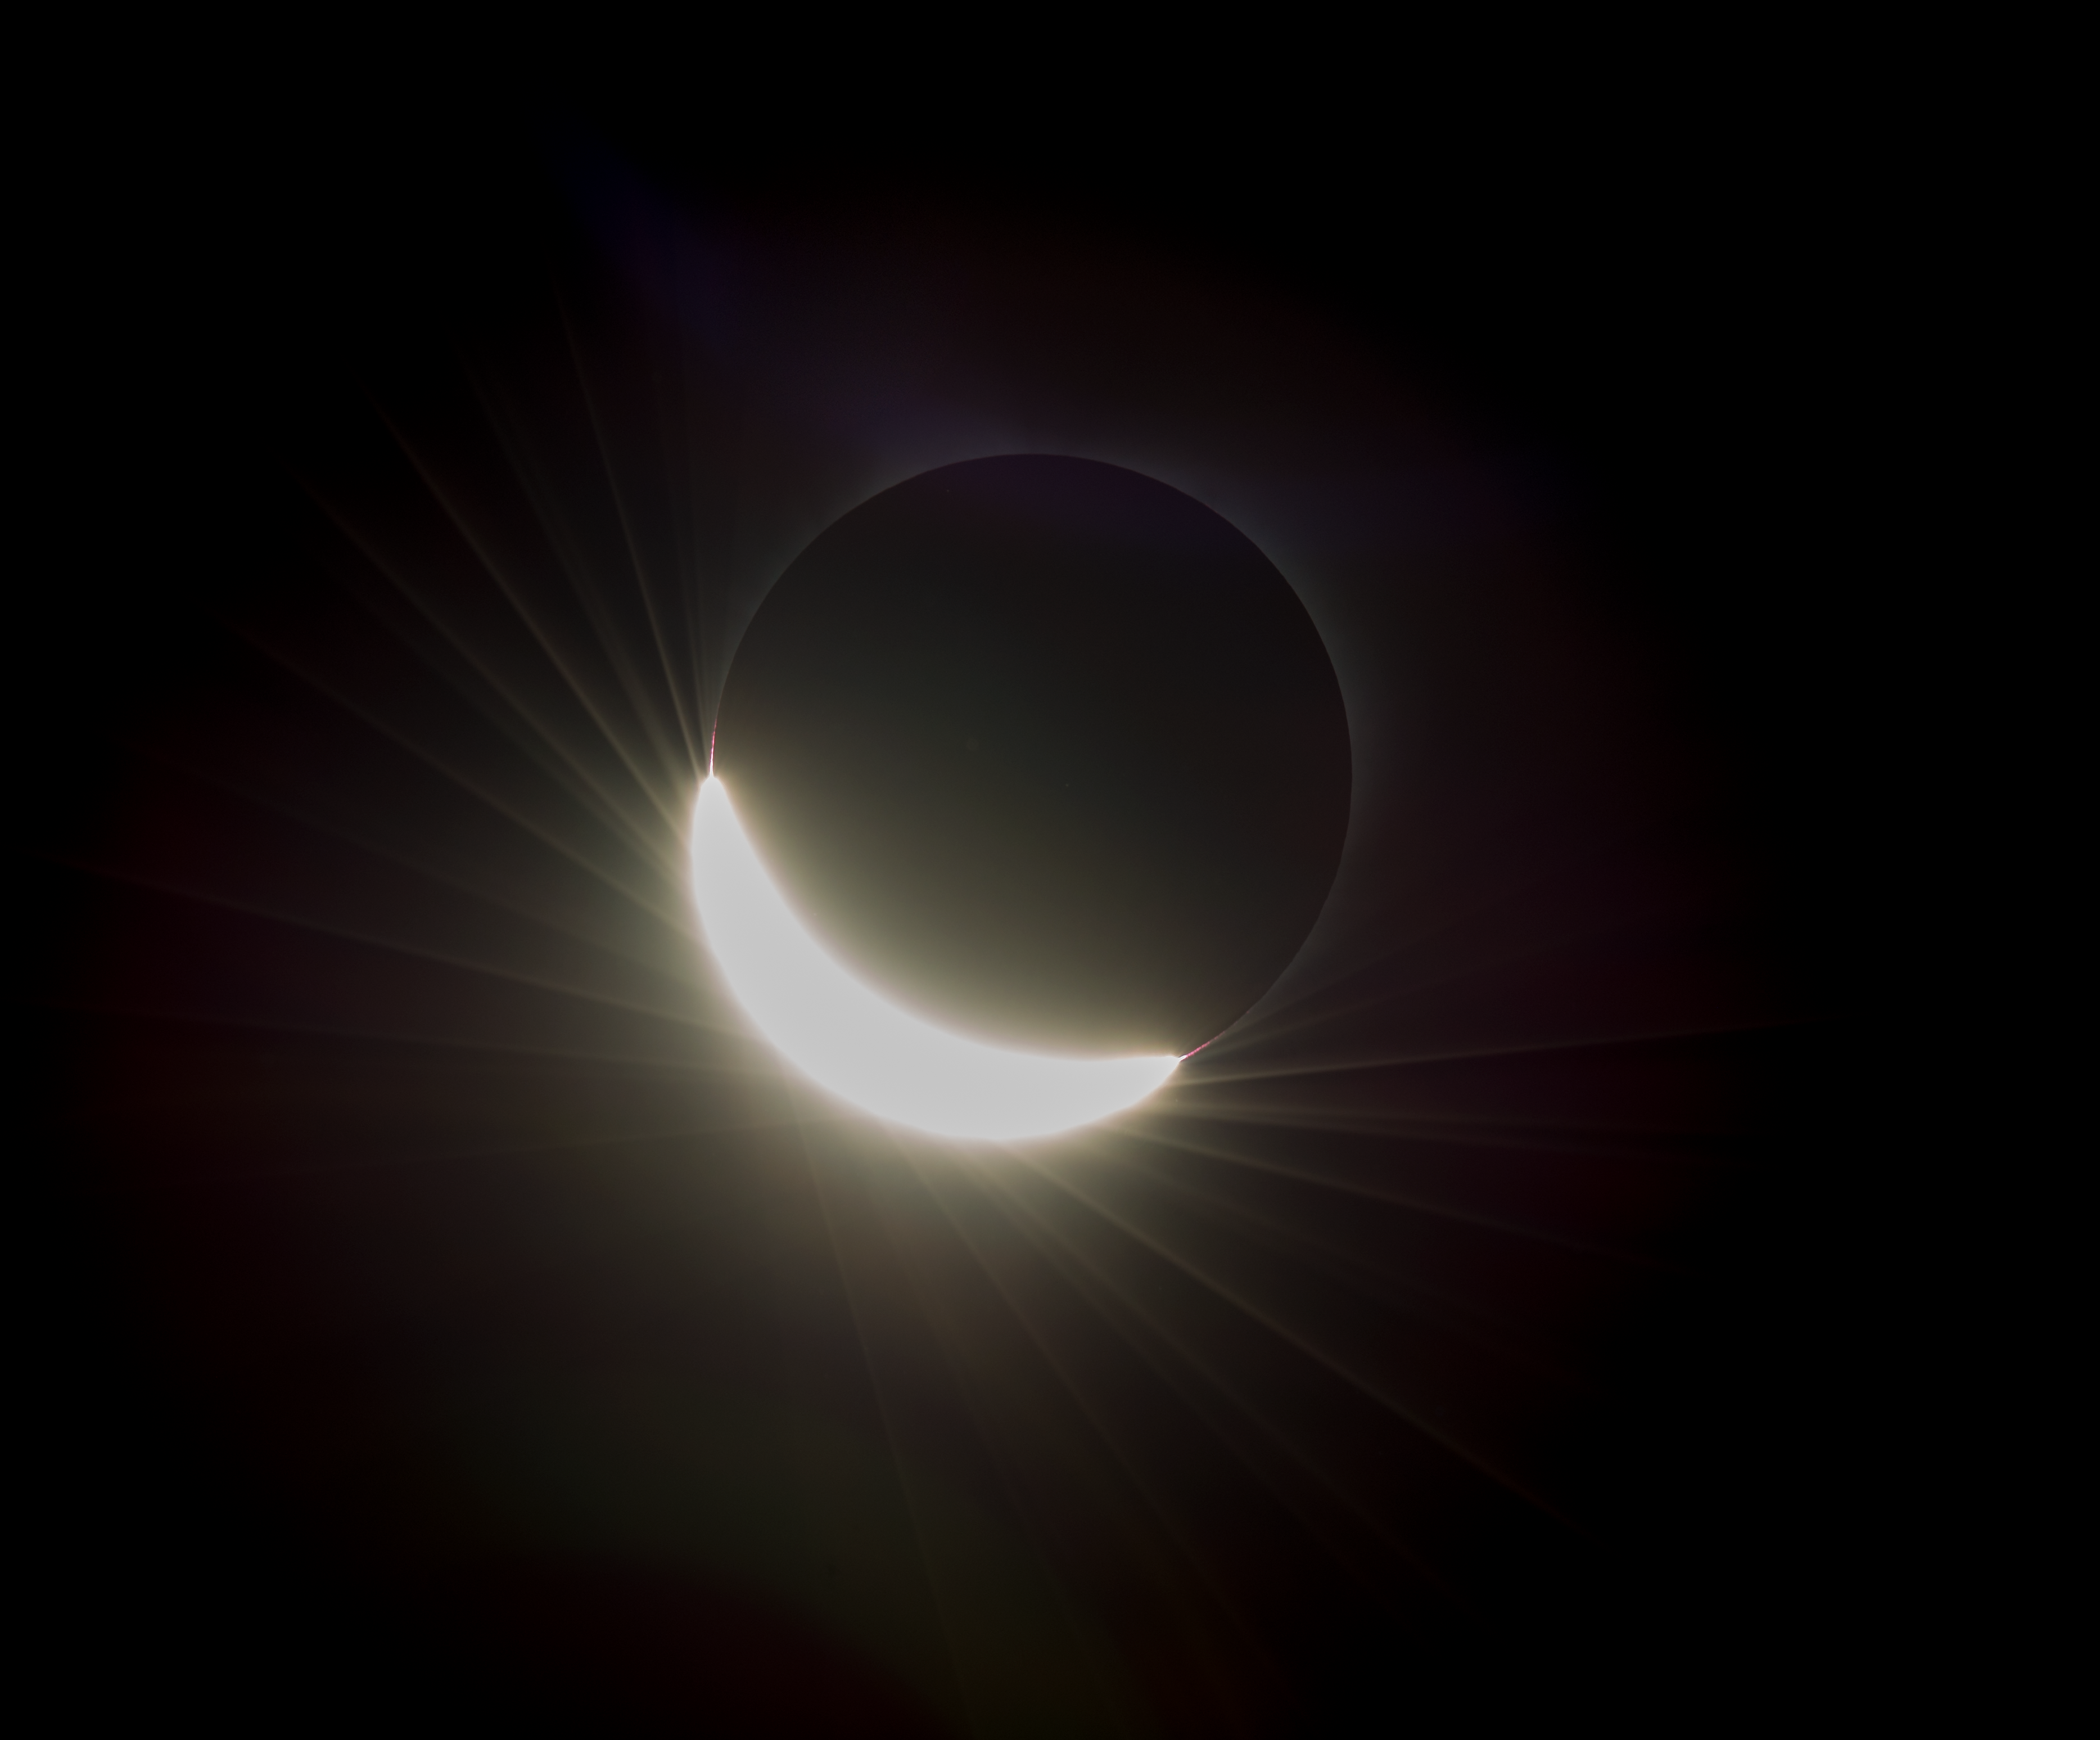

2017 Total Solar Eclipse

The last glimmer of the sun is seen as the moon makes its final move over the sun during the total solar eclipse on Monday, August 21, 2017 above Madras, Oregon. A total solar eclipse swept across a narrow portion of the contiguous United States from Lincoln Beach, Oregon to Charleston, South Carolina. A partial solar eclipse was visible across the entire North American continent along with parts of South America, Africa, and Europe.

Credit: (NASA/Aubrey Gemignani)